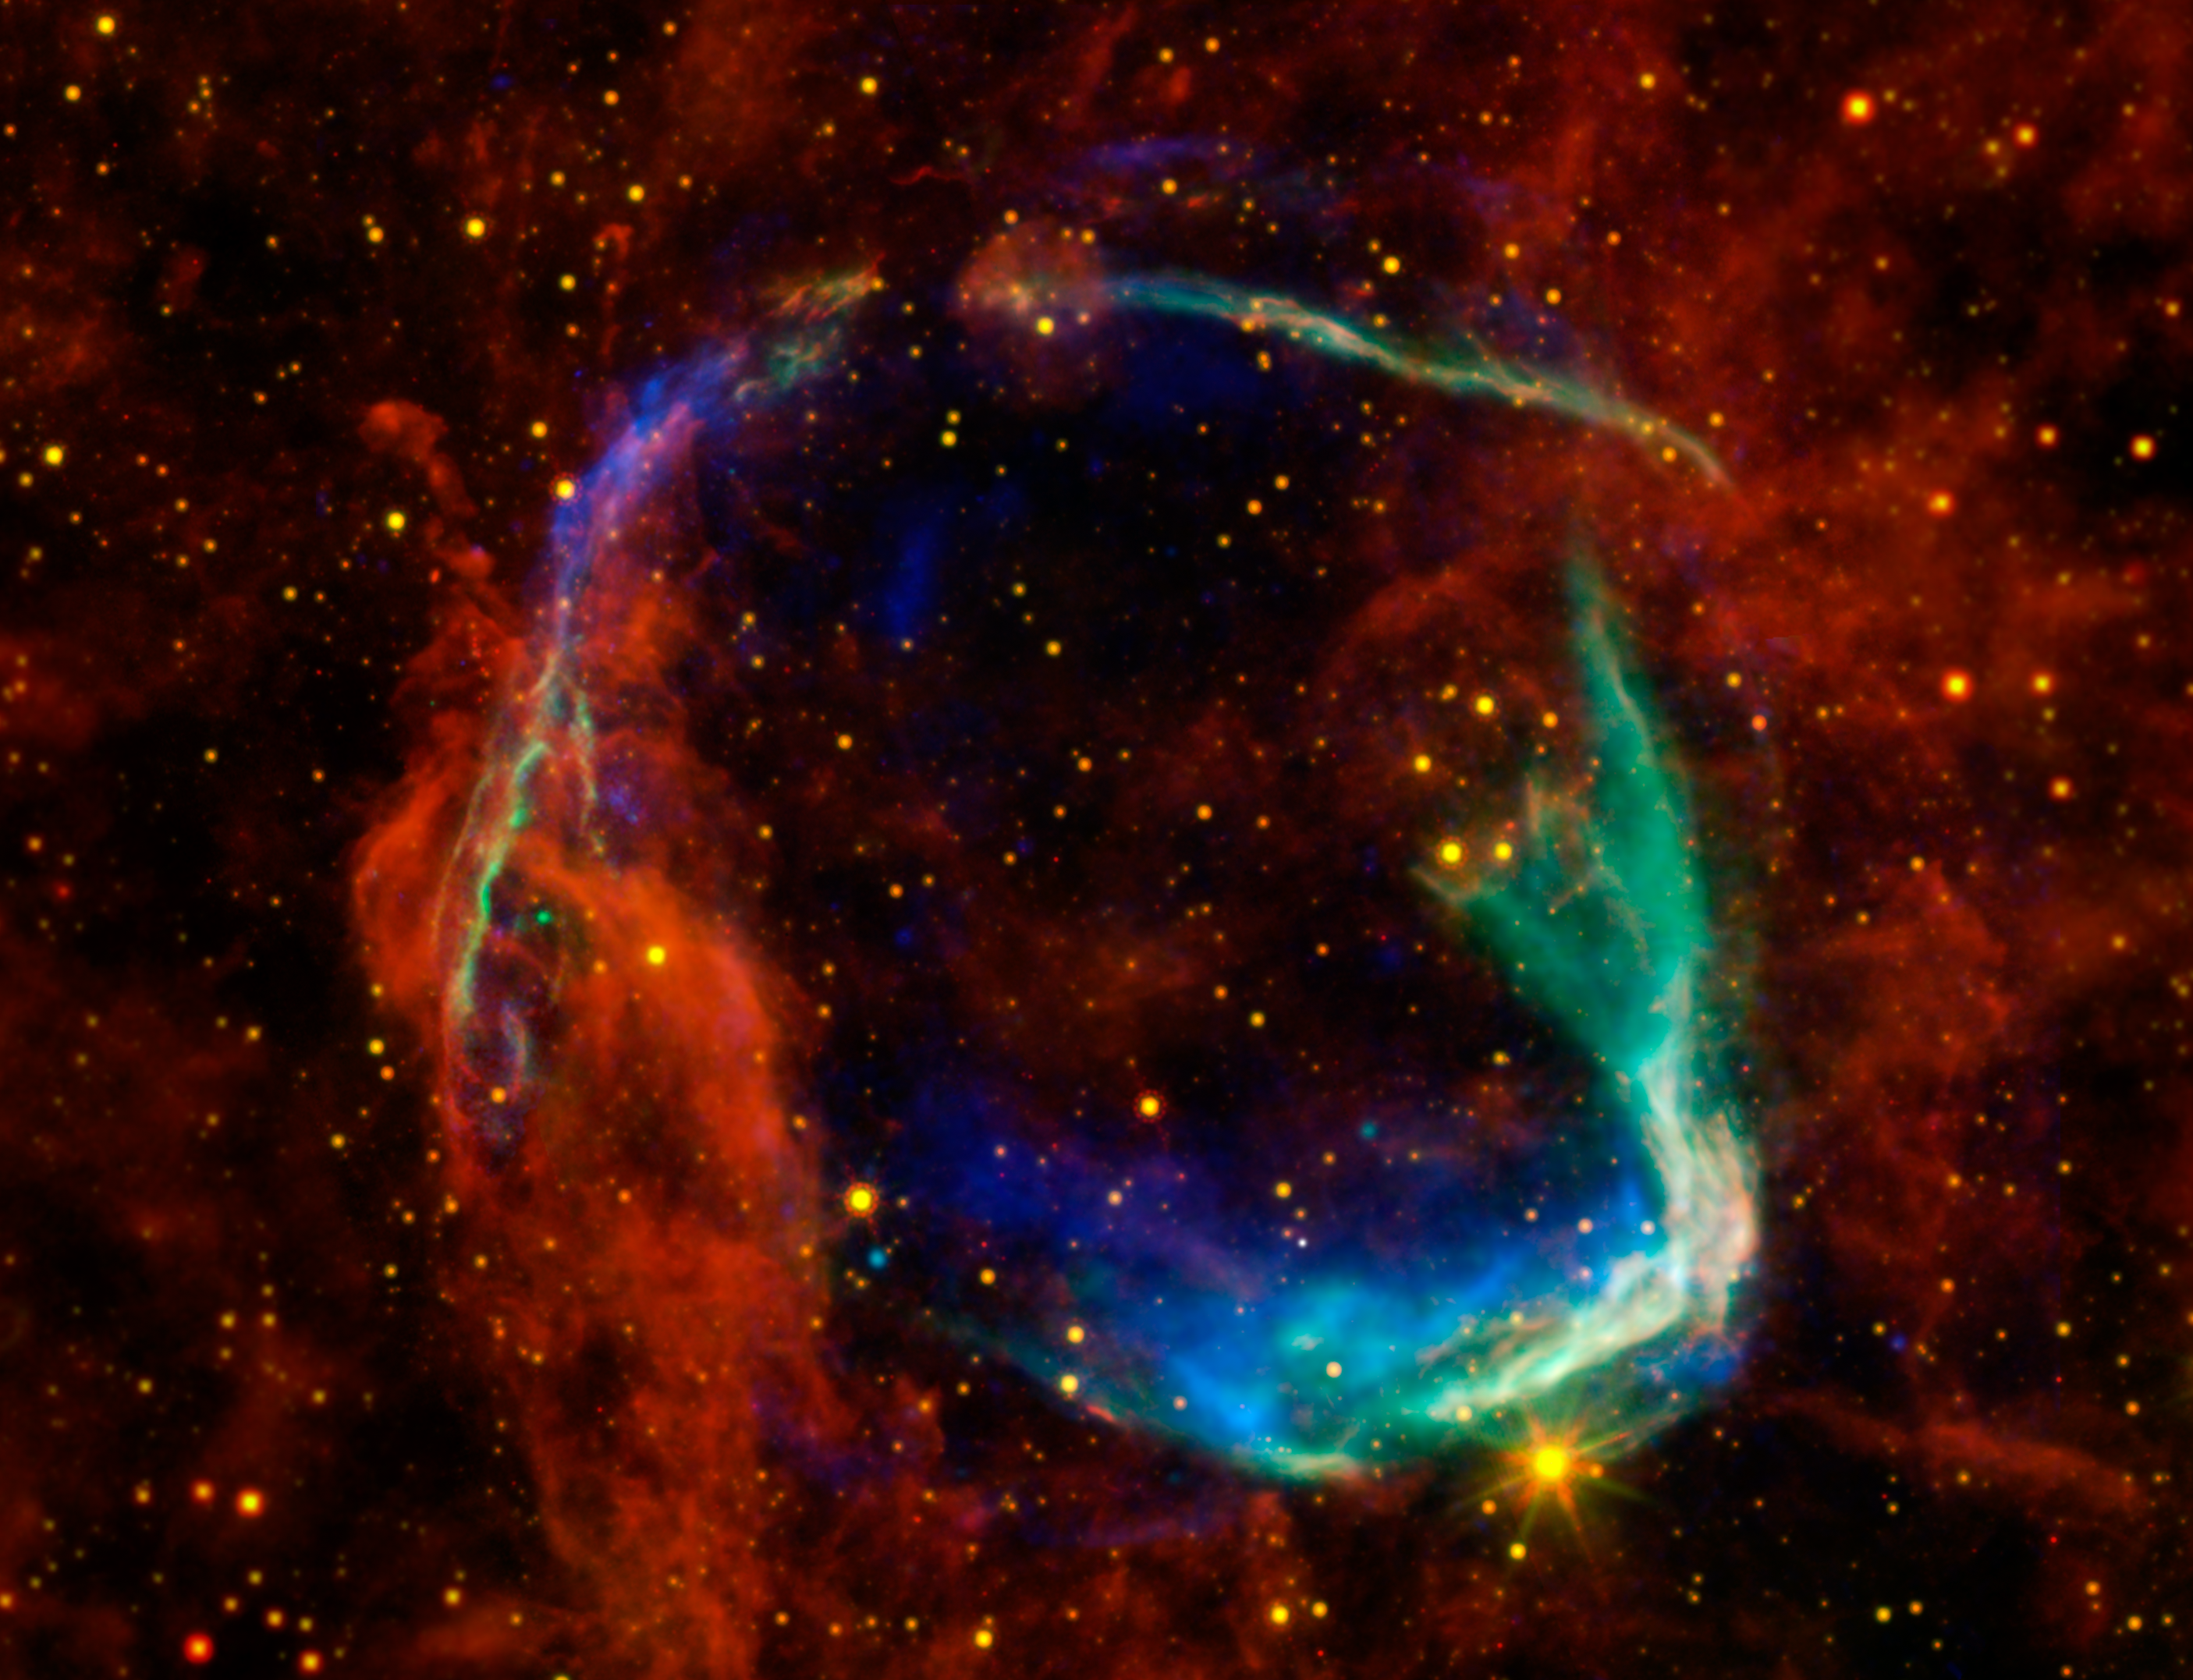

All Eyes on Oldest Recorded Supernova

This image combines data from four different space telescopes to create a multi-wavelength view of all that remains of the oldest documented example of a supernova, called RCW 86. The Chinese witnessed the event in 185 A.D., documenting a mysterious “guest star” that remained in the sky for eight months. X-ray images from the European Space Agency’s XMM-Newton Observatory and NASA’s Chandra X-ray Observatory are combined to form the blue and green colors in the image. The X-rays show the interstellar gas that has been heated to millions of degrees by the passage of the shock wave from the supernova.

Infrared data from NASA’s Spitzer Space Telescope, as well as NASA’s Wide-Field Infrared Survey Explorer (WISE) are shown in yellow and red, and reveal dust radiating at a temperature of several hundred degrees below zero, warm by comparison to normal dust in our Milky Way galaxy.

By studying the X-ray and infrared data together, astronomers were able to determine that the cause of the explosion witnessed nearly 2,000 years ago was a Type Ia supernova, in which an otherwise-stable white dwarf, or dead star, was pushed beyond the brink of stability when a companion star dumped material onto it. Furthermore, scientists used the data to solve another mystery surrounding the remnant — how it got to be so large in such a short amount of time. By blowing a wind prior to exploding, the white dwarf was able to clear out a huge “cavity,” a region of very low-density surrounding the system. The explosion into this cavity was able to expand much faster than it otherwise would have.

This is the first time that this type of cavity has been seen around a white dwarf system prior to explosion. Scientists say the results may have significant implications for theories of white-dwarf binary systems and Type Ia supernovae.

RCW 86 is approximately 8,000 light-years away. At about 85 light-years in diameter, it occupies a region of the sky in the southern constellation of Circinus that is slightly larger than the full moon.

Credit: NASA/ESA/JPL-Caltech/UCLA/CXC/SAO